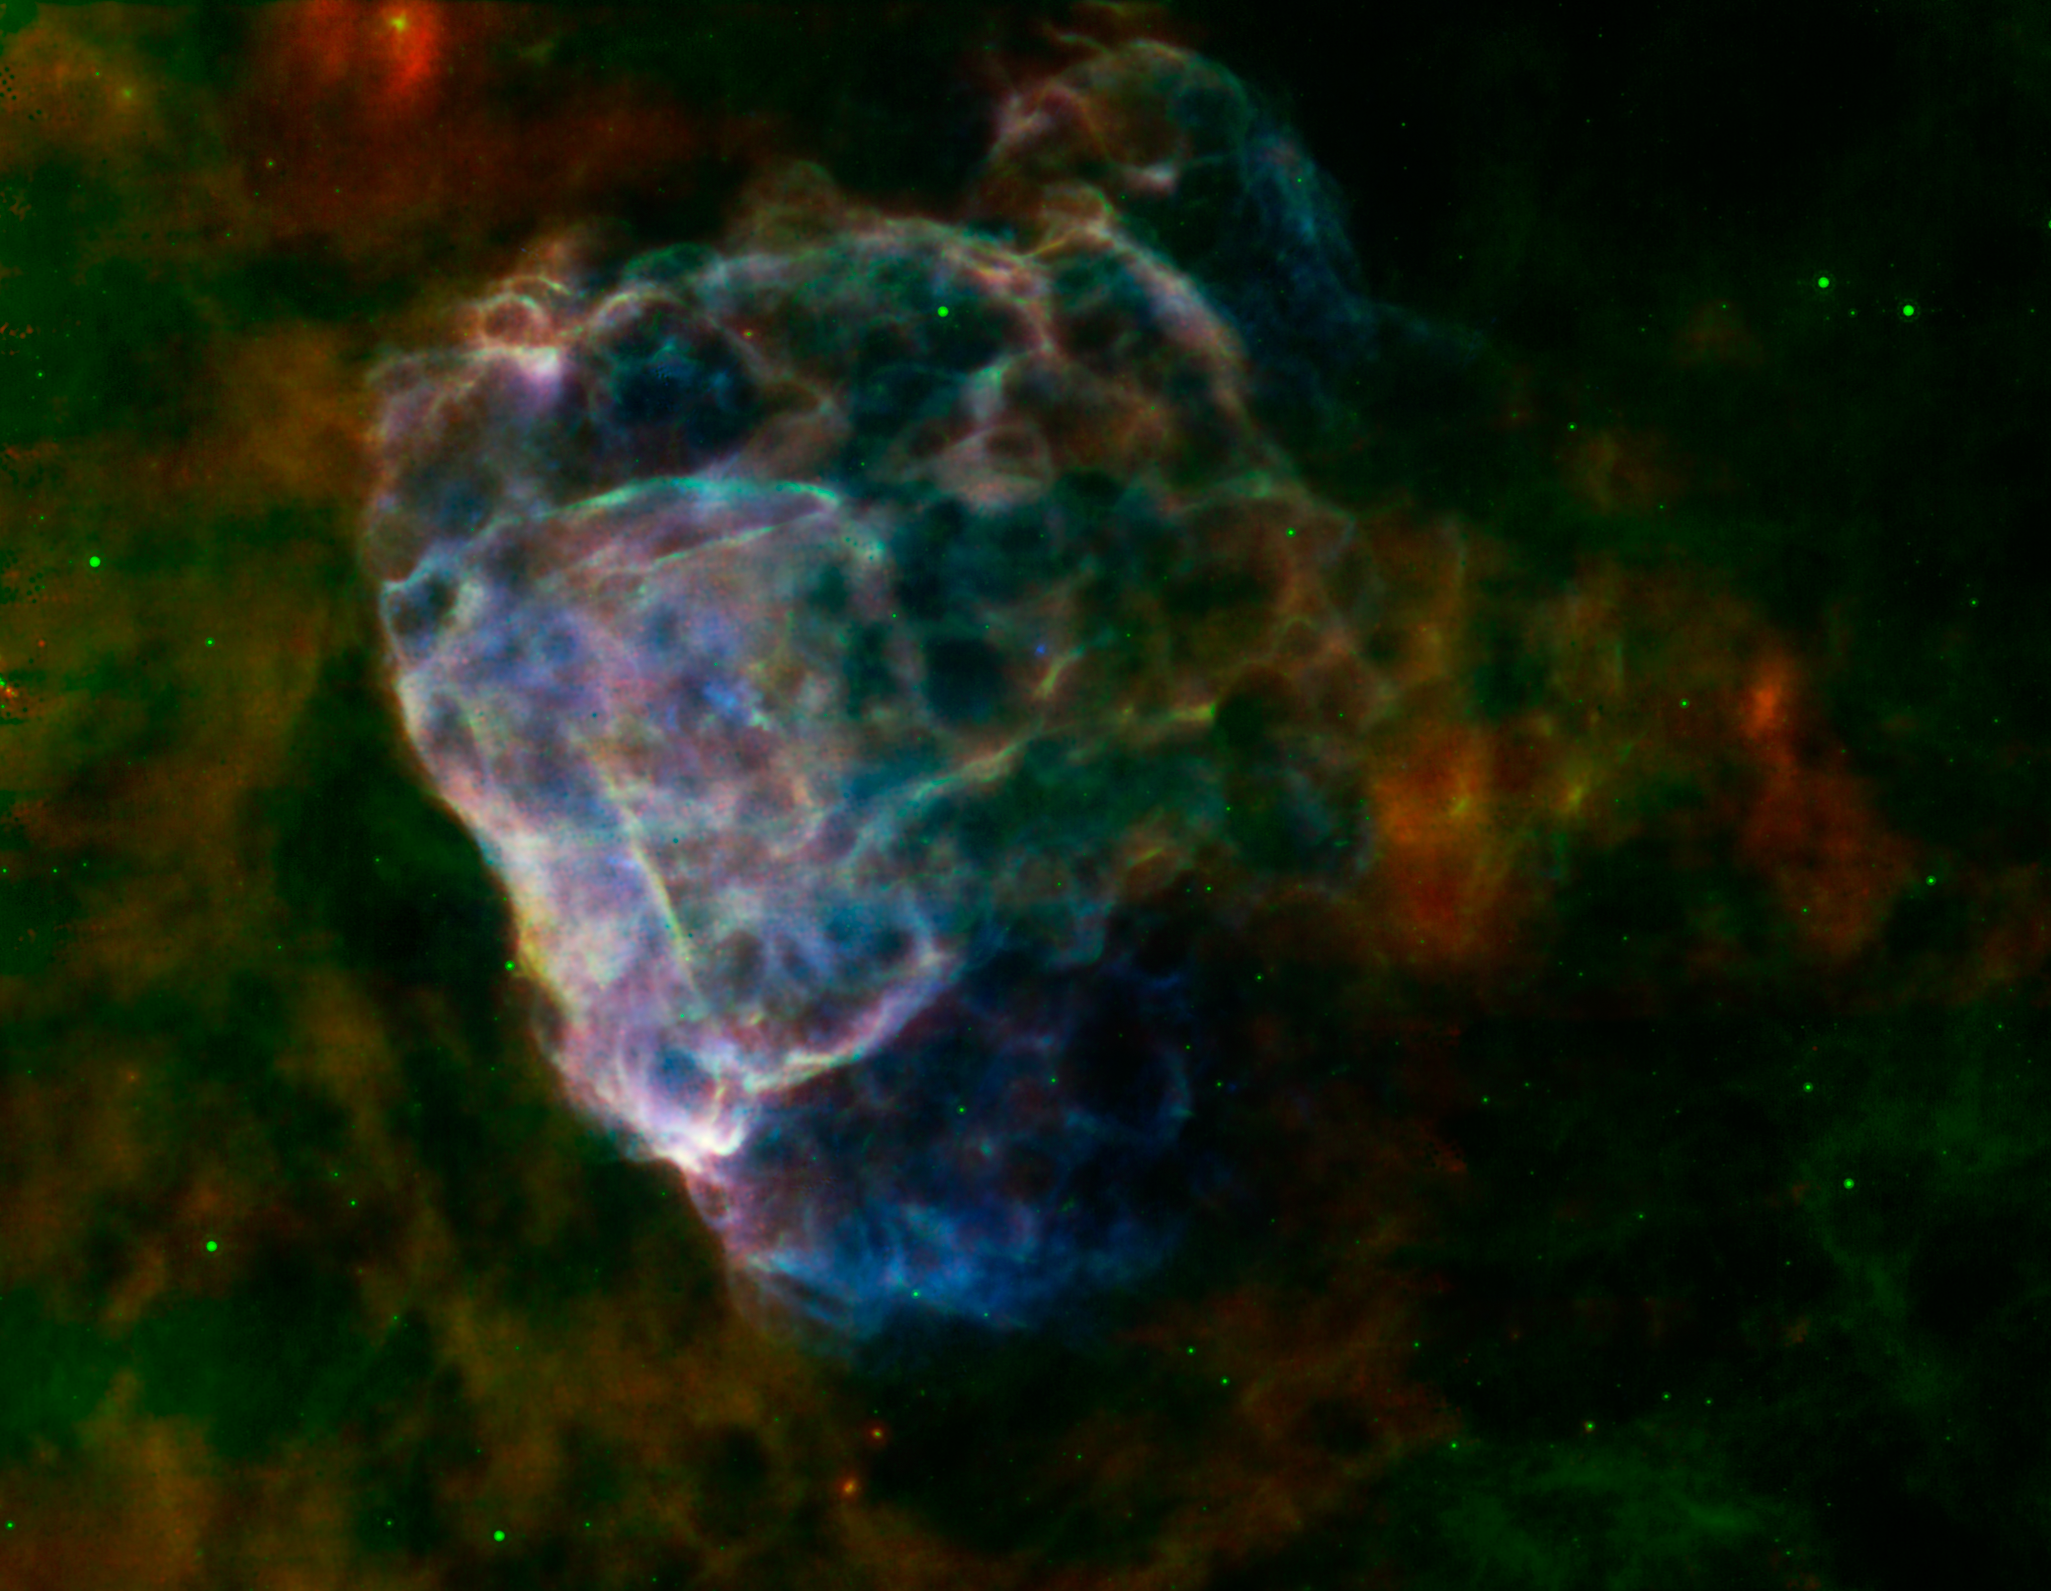

Supernova Seen In Two Lights

The destructive results of a mighty supernova explosion reveal themselves in a delicate blend of infrared and X-ray light, as seen in this image from NASA’s Spitzer Space Telescope and Chandra X-Ray Observatory, and the European Space Agency’s XMM-Newton.

The bubbly cloud is an irregular shock wave, generated by a supernova that would have been witnessed on Earth 3,700 years ago. The remnant itself, called Puppis A, is around 7,000 light-years away, and the shock wave is about 10 light-years across.

The pastel hues in this image reveal that the infrared and X-ray structures trace each other closely. Warm dust particles are responsible for most of the infrared light wavelengths, assigned red and green colors in this view. Material heated by the supernova’s shock wave emits X-rays, which are colored blue. Regions where the infrared and X-ray emissions blend together take on brighter, more pastel tones.

The shock wave appears to light up as it slams into surrounding clouds of dust and gas that fill the interstellar space in this region.

From the infrared glow, astronomers have found a total quantity of dust in the region equal to about a quarter of the mass of our sun. Data collected from Spitzer’s infrared spectrograph reveal how the shock wave is breaking apart the fragile dust grains that fill the surrounding space.

Supernova explosions forge the heavy elements that can provide the raw material from which future generations of stars and planets will form. Studying how supernova remnants expand into the galaxy and interact with other material provides critical clues into our own origins.

Infrared data from Spitzer’s multiband imaging photometer (MIPS) at wavelengths of 24 and 70 microns are rendered in green and red. X-ray data from XMM-Newton spanning an energy range of 0.3 to 8 kiloelectron volts are shown in blue.

NASA’s Jet Propulsion Laboratory, Pasadena, Calif., manages the Spitzer Space Telescope mission for NASA’s Science Mission Directorate, Washington. Science operations are conducted at the Spitzer Science Center at the California Institute of Technology in Pasadena. Spacecraft operations are based at Lockheed Martin Space Systems Company, Littleton, Colorado. Data are archived at the Infrared Science Archive housed at the Infrared Processing and Analysis Center at Caltech. Caltech manages JPL for NASA.

Credit: NASA/ESA/JPL-Caltech/GSFC/IAFE